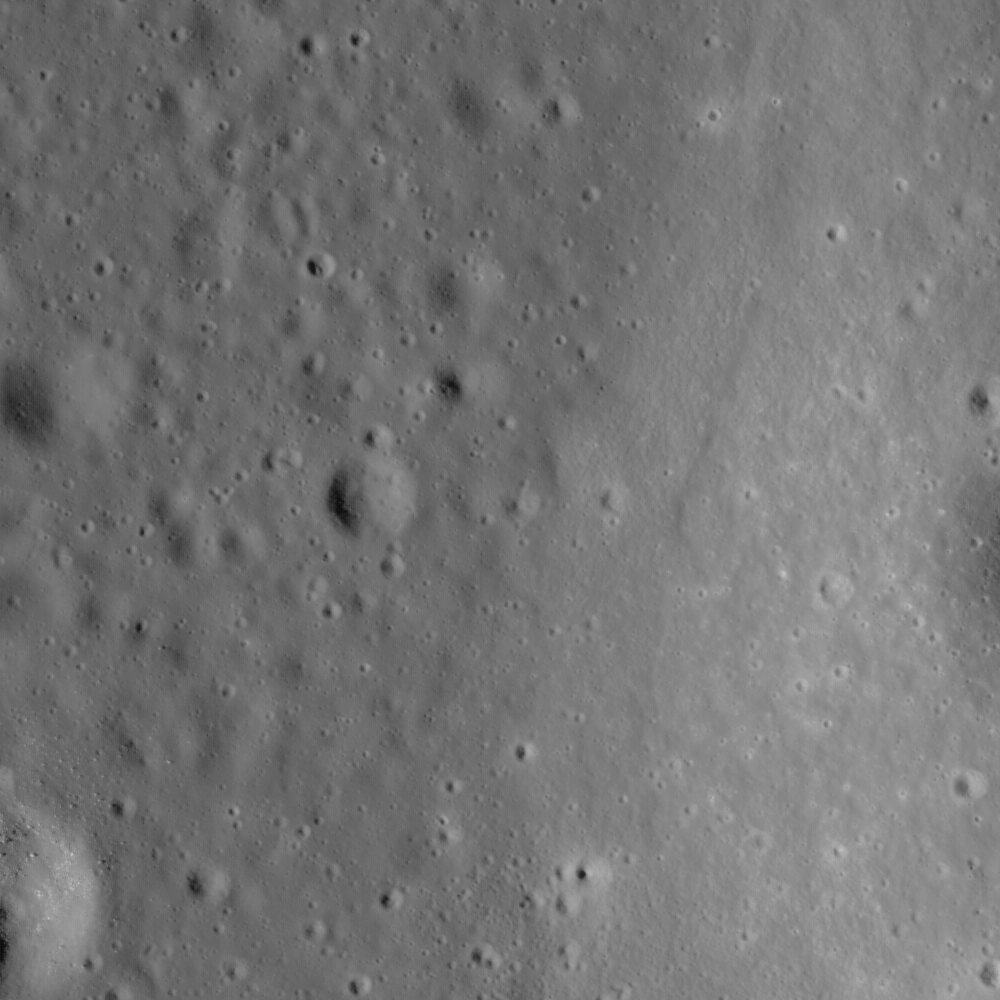

Where Moscoviense meets the Highlands

The edge of Mare Moscoviense. Image width is 1.4 km

Mare Moscoviense is a one of the many places on the lunar surface that lunar scientists want to visit. The lunar farside is quite different from the nearside; one of the bigger reasons why is that the mare basalt deposits so common on the nearside are few and far between on the farside. Since basalts form by partial melting of the lunar mantle, sampling Moscoviense basalts would provide lunar scientists with vital insights into how the lunar mantle on the farside differs from the nearside mantle, which in turn would help us to learn why mare basalts are so much rarer on the farside. The white arrows in Figure 1 show the location of a “bathtub ring” indicating the level that the original lavas reached as the Moscoviense basin filled with lava. As time progressed, the erupted lavas gradually drained out of the basin, eventually solidifying at the current lower level.

NASA’s Goddard Space Flight Center built and manages the mission for the Exploration Systems Mission Directorate at NASA Headquarters in Washington. The Lunar Reconnaissance Orbiter Camera was designed to acquire data for landing site certification and to conduct polar illumination studies and global mapping. Operated by Arizona State University, the LROC facility is part of the School of Earth and Space Exploration (SESE). LROC consists of a pair of narrow-angle cameras (NAC) and a single wide-angle camera (WAC). The mission is expected to return over 70 terabytes of image data.

Credit: NASA/GSFC/Arizona State University